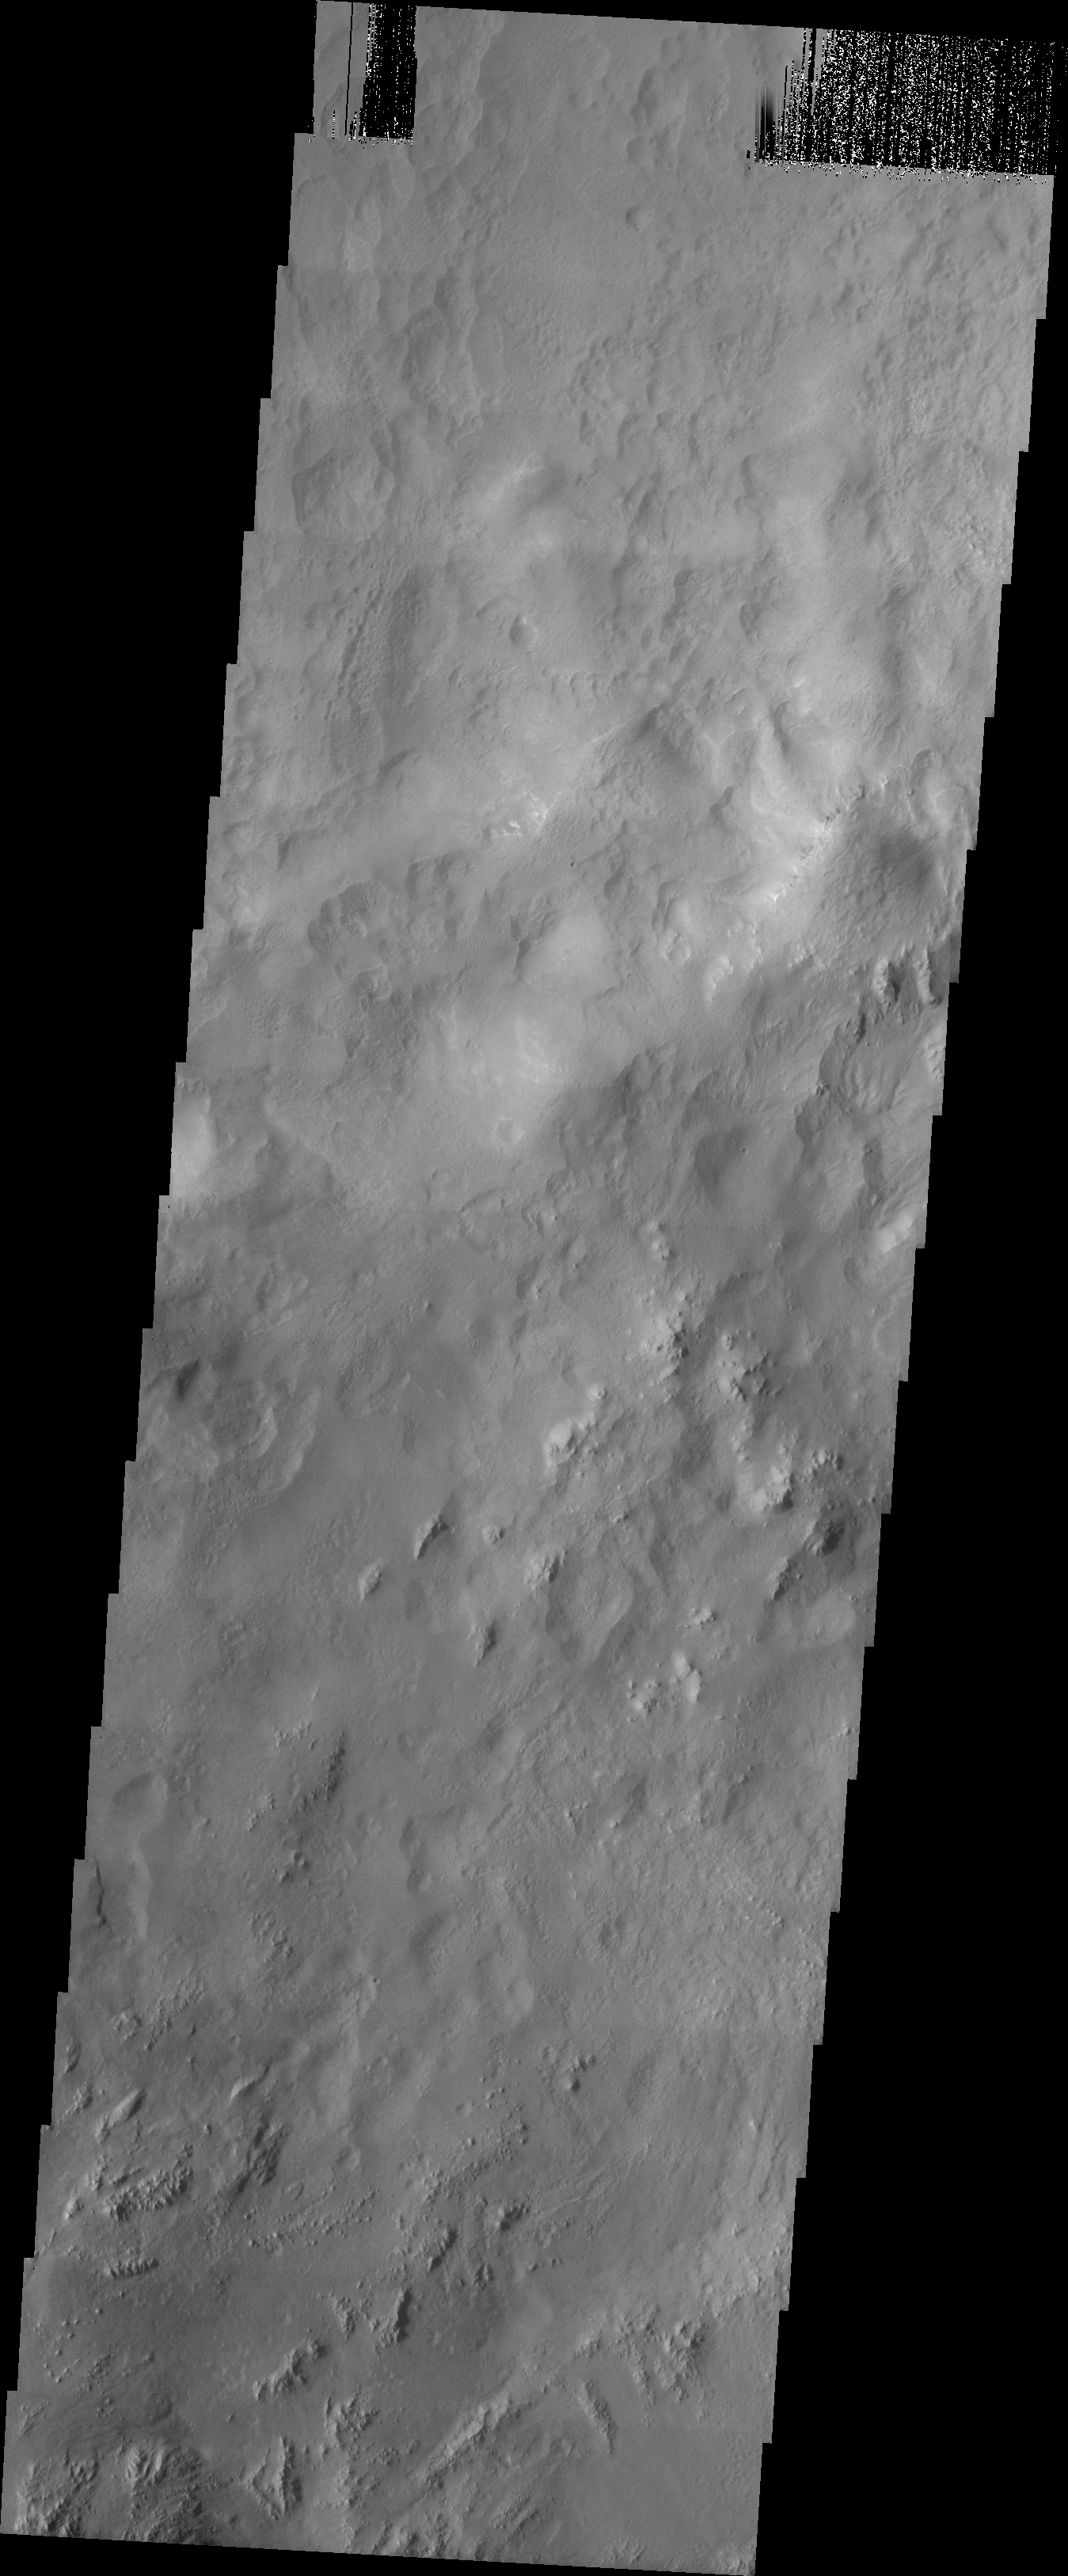

MSIP: Hale Crater

Released 29 April 2004

This image was taken by the Mercury Mine 5th grade MSIP team in order to answer the question — Is there water erosion on crater walls? It is located at Hale Crater, lat. 33.1S and long. 324.4E. It shows a crater wall with smaller craters and groves.

This MSIP team consists of 22 5th graders at Mercury Mine Elementary in the Paradise Valley school district. Our instructor is Mr. Collins. We started the program in early October 2003 and went to ASU in March of 2004. All in all we had a GREAT time!

Image information: VIS instrument. Latitude -33.7, Longitude 324.4 East (35.6 West). 19 meter/pixel resolution.

NASA and Arizona State University’s Mars Education Program is offering students nationwide the opportunity to be involved in authentic Mars research by participating in the Mars Student Imaging Project (MSIP). Teams of students in grades 5 through college sophomore level have the opportunity to work with scientists, mission planners and educators on the THEMIS team at ASU’s Mars Space Flight Facility, to image a site on Mars using the THEMIS visible wavelength camera. For more information go to the MSIP website: http://msip.asu.edu.

Note: this THEMIS visual image has not been radiometrically nor geometrically calibrated for this preliminary release. An empirical correction has been performed to remove instrumental effects. A linear shift has been applied in the cross-track and down-track direction to approximate spacecraft and planetary motion. Fully calibrated and geometrically projected images will be released through the Planetary Data System in accordance with Project policies at a later time.

NASA’s Jet Propulsion Laboratory manages the 2001 Mars Odyssey mission for NASA’s Office of Space Science, Washington, D.C. The Thermal Emission Imaging System (THEMIS) was developed by Arizona State University, Tempe, in collaboration with Raytheon Santa Barbara Remote Sensing. The THEMIS investigation is led by Dr. Philip Christensen at Arizona State University. Lockheed Martin Astronautics, Denver, is the prime contractor for the Odyssey project, and developed and built the orbiter. Mission operations are conducted jointly from Lockheed Martin and from JPL, a division of the California Institute of Technology in Pasadena.

Credit: NASA/JPL/Arizona State University